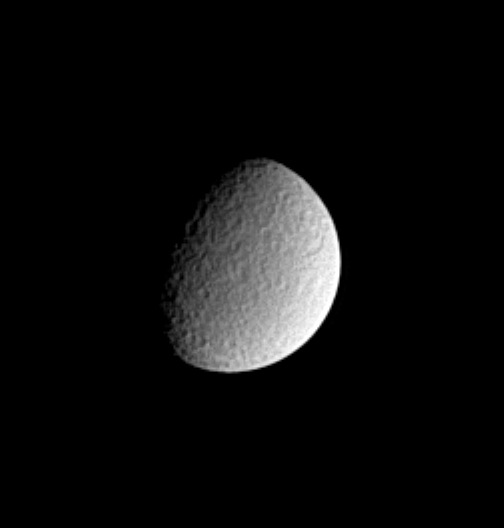

Mottled Rhea

Impact-battered Rhea exhibits a mottled appearance in this image from the Cassini spacecraft. On an ancient surface such as this, large impact basins are often peppered with many smaller craters. The image shows principally the trailing hemisphere of this icy moon, Saturn’s second largest. Rhea’s diameter is 1,528 kilometers (949 miles).

The image was taken in visible light with the Cassini spacecraft narrow angle camera on Dec. 9, 2004, at a distance of 2.3 million kilometers (1.4 million miles) from Rhea and at a Sun-Rhea-spacecraft, or phase, angle of 60 degrees. The image scale is about 14 kilometers (9 miles) per pixel. The image has been magnified by a factor of two and contrast enhanced to aid visibility.

The Cassini-Huygens mission is a cooperative project of NASA, the European Space Agency and the Italian Space Agency. The Jet Propulsion Laboratory, a division of the California Institute of Technology in Pasadena, manages the mission for NASA’s Science Mission Directorate, Washington, D.C. The Cassini orbiter and its two onboard cameras were designed, developed and assembled at JPL. The imaging team is based at the Space Science Institute, Boulder, Colo.

Credit: NASA/JPL/Space Science Institute